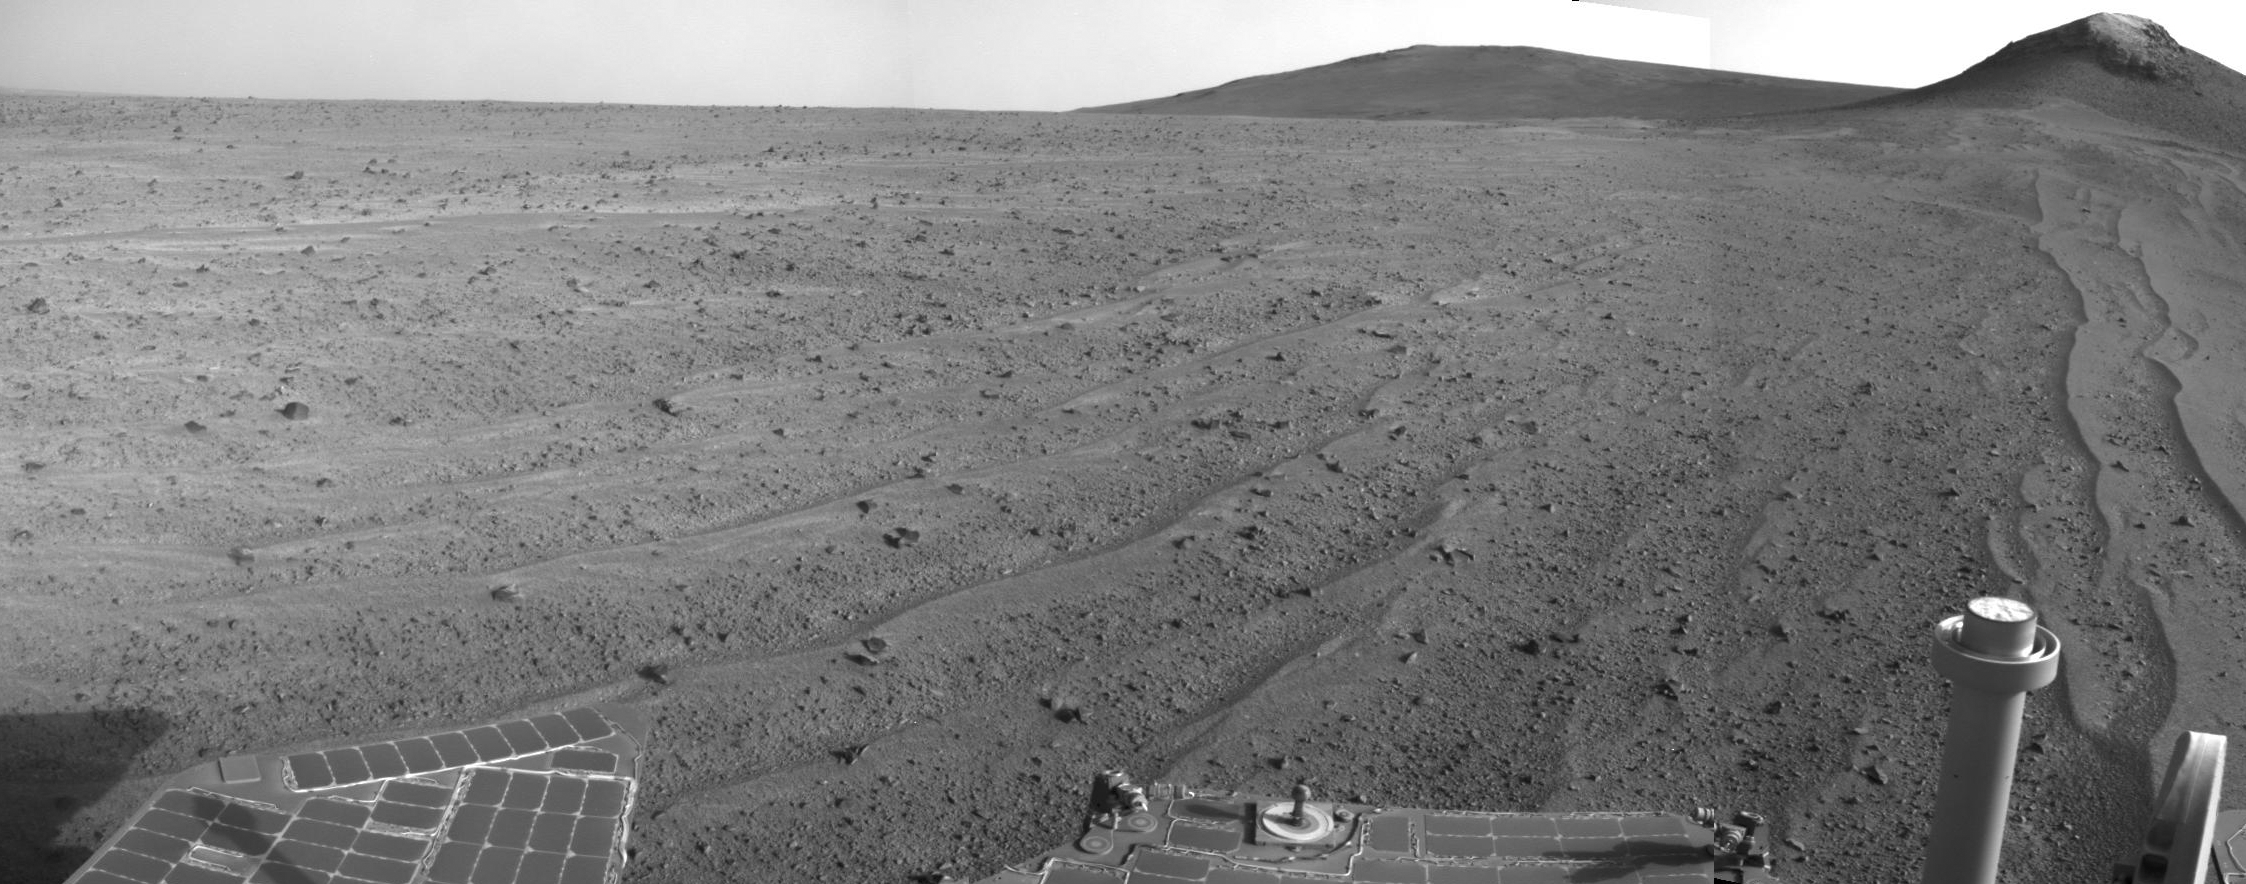

Opportunity’s Rear-Facing View Ahead After a Drive

NASA’s Mars Exploration Rover Opportunity captured this scene looking farther southward just after completing a southward drive, in reverse, during the 3,749th Martian day, or sol, of the rover’s work on Mars (Aug. 10, 2014).

The foreground of this view from the rover’s mast-mounted navigation camera (Navcam) includes the top of the rover’s low-gain antenna, at lower right, and the rear portion of the rover’s deck, with the sundial of a camera calibration target. For scale, the largest of the sundial’s concentric rings has an outer diameter of 3.15 inches (8 centimeters).

The ground beyond the rover includes some windblown lines of sand. At the horizon is part of the crest line of the west ridge of Endeavour Crater. The Sol 3749 drive covered 338 feet (103 meters) along the outer slope of the crater rim. A map of the area with the Sol 3749 endpoint marked is available online at http://mars.nasa.gov/mer/mission/tm-opportunity/opportunity-sol3751.html.

JPL manages the Mars Exploration Rover Project for NASA’s Science Mission Directorate in Washington.

Credit: NASA/JPL-Caltech